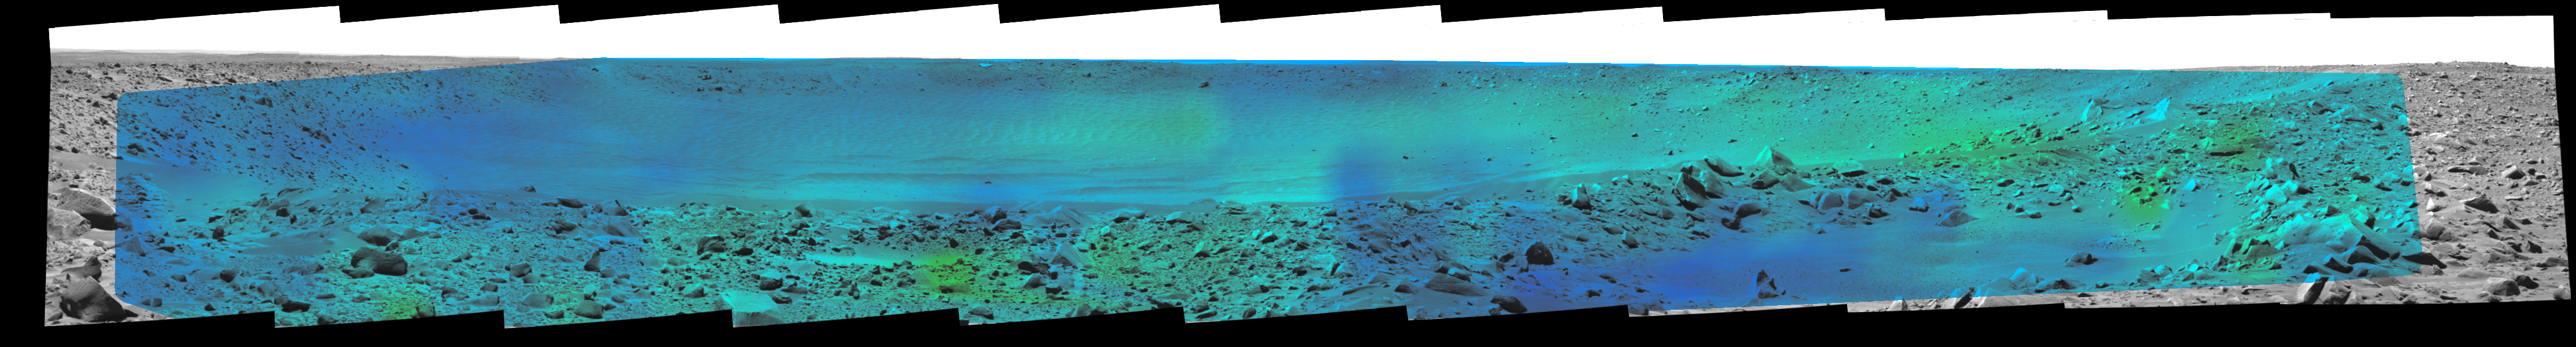

Temperature Map, “Bonneville Crater” (4:39 p.m.)

Rates of change in surface temperatures during a martian day indicate differences in particle size in and near “Bonneville Crater.” This image is the fifth in a series of five with color-coded temperature information from different times of day. This one is from 4:39 p.m. local solar time at the site where NASA’s Mars Exploration Rover Spirit is exploring Mars. Temperature information from Spirit’s miniature thermal emission spectrometer is overlaid onto a view of the site from Spirit’s panoramic camera.

In this color-coded map, quicker reddening during the day suggests sand or dust. (Red is about 270 Kelvin or 27 degrees Fahrenheit.) An example of this is in the shallow depression in the right foreground. Areas that stay blue longer into the day have larger rocks. (Blue indicates about 230 Kelvin or minus 45 Degrees F.) An example is the rock in the left foreground.

See PIA05927 for a sequence of all five frames.

Credit: NASA/JPL/Cornell/ASU